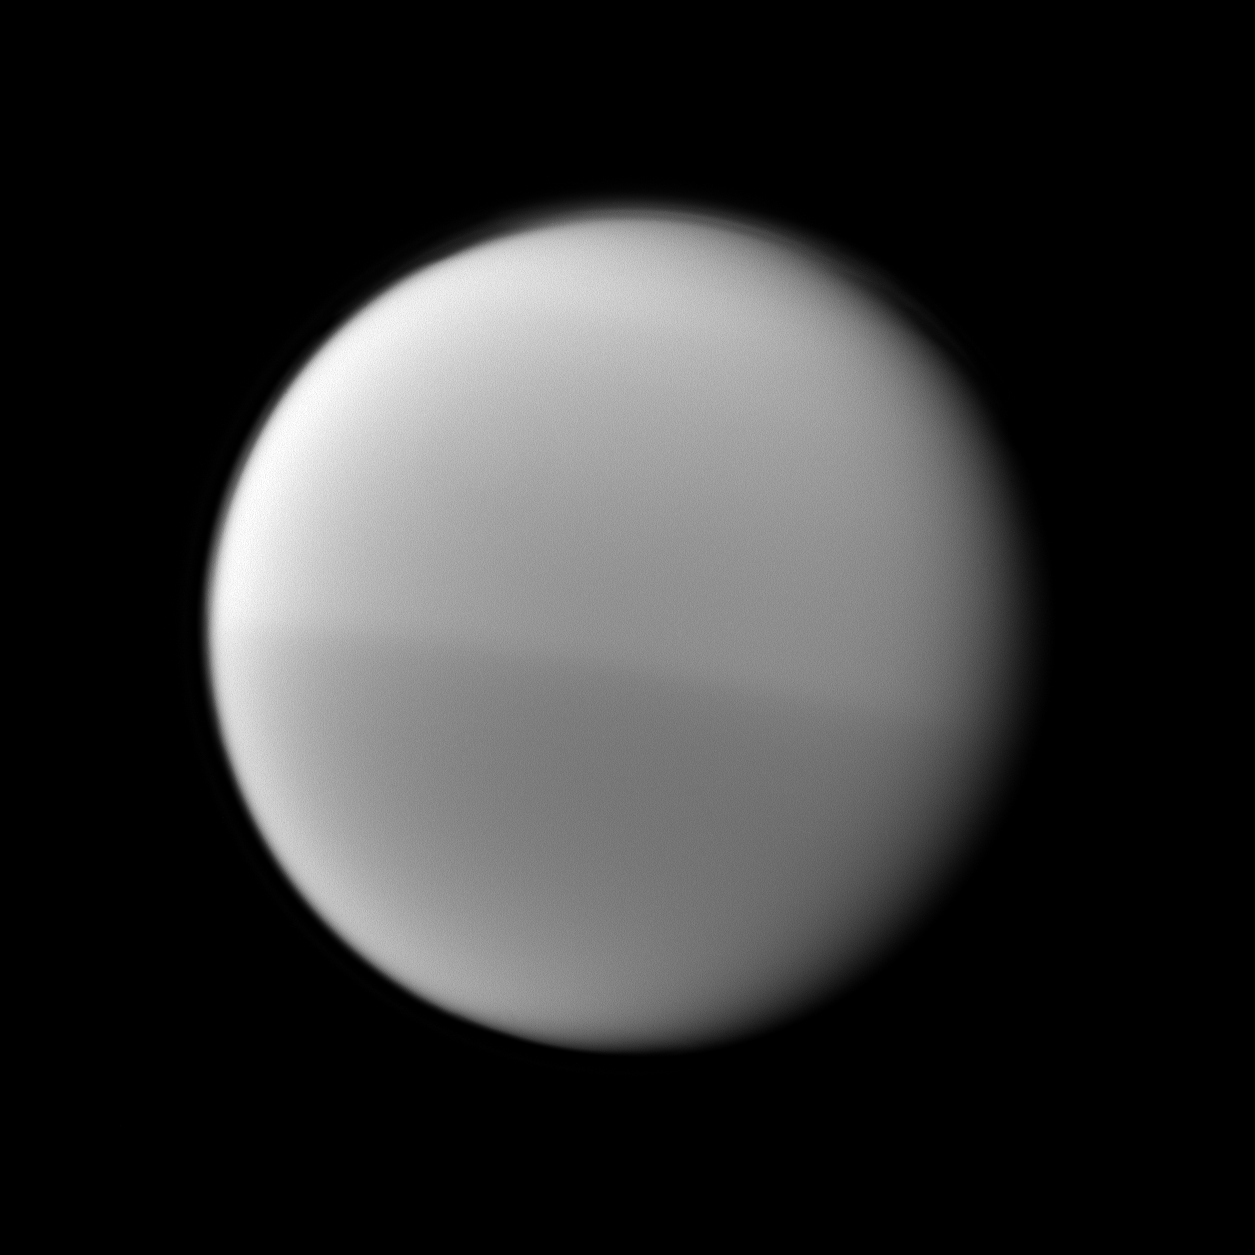

Titan’s Changing Seasons

The Cassini spacecraft records Titan’s seasonal hemispheric dichotomy, with the moon’s northern half appearing slightly lighter than the southern half in this image.

See PIA11603 to learn more about this change on Titan.

This view looks toward the trailing hemisphere of Titan (5,150 kilometers, or 3,200 miles across). North on Titan is up and rotated 12 degrees to the right.

The image was taken with the Cassini spacecraft narrow-angle camera on Feb. 16, 2010 using a spectral filter sensitive to wavelengths of near-infrared light centered at 889 nanometers. The view was obtained at a distance of approximately 1.1 million kilometers (684,000 miles) from Titan and at a Sun-Titan-spacecraft, or phase, angle of 28 degrees. Image scale is 7 kilometers (4 miles) per pixel.

The Cassini-Huygens mission is a cooperative project of NASA, the European Space Agency and the Italian Space Agency. The Jet Propulsion Laboratory, a division of the California Institute of Technology in Pasadena, manages the mission for NASA’s Science Mission Directorate, Washington, D.C. The Cassini orbiter and its two onboard cameras were designed, developed and assembled at JPL. The imaging operations center is based at the Space Science Institute in Boulder, Colo.

Credit: NASA/JPL/Space Science Institute